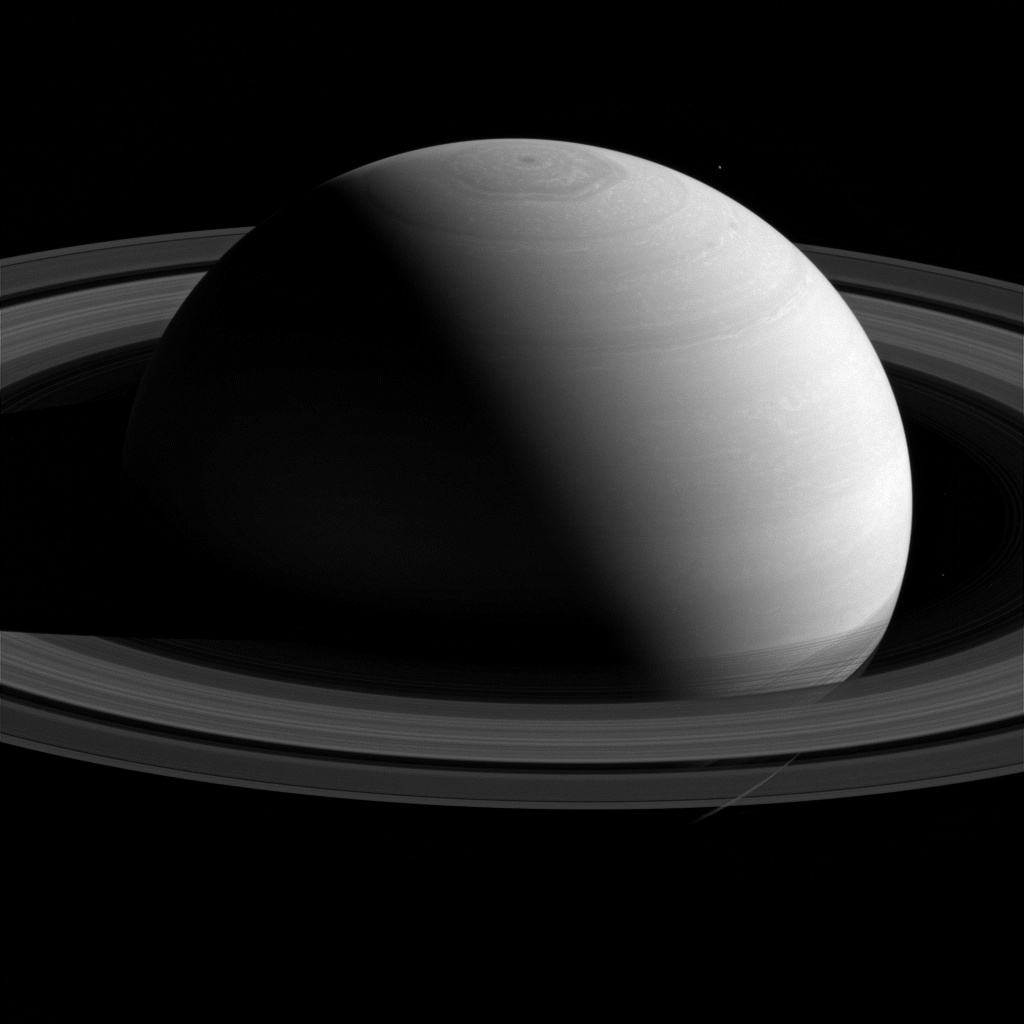

Serene Saturn

From a distance Saturn seems to exude an aura of serenity and peace.

In spite of this appearance, Saturn is an active and dynamic world. Its atmosphere is a fast-moving and turbulent place with wind speeds in excess of 1,100 miles per hour (1,800 km per hour) in places. The lack of a solid surface to create drag means that there are fewer features to slow down the wind than on a planet like Earth.

Mimas, to the upper-right of Saturn, has been brightened by a factor of 2 for visibility.

In this view, Cassini was at a subspacecraft latitude of 19 degrees North. The image was taken with the Cassini spacecraft wide-angle camera on Feb. 4, 2015 using a spectral filter centered at 752 nanometers, in the near-infrared portion of the spectrum.

The view was obtained at a distance of approximately 1.6 million miles (2.5 million kilometers) from Saturn. Image scale is 96 miles (150 kilometers) per pixel.

The Cassini mission is a cooperative project of NASA, ESA (the European Space Agency) and the Italian Space Agency. The Jet Propulsion Laboratory, a division of the California Institute of Technology in Pasadena, manages the mission for NASA’s Science Mission Directorate, Washington. The Cassini orbiter and its two onboard cameras were designed, developed and assembled at JPL. The imaging operations center is based at the Space Science Institute in Boulder, Colorado.

Credit: NASA/JPL-Caltech/Space Science Institute